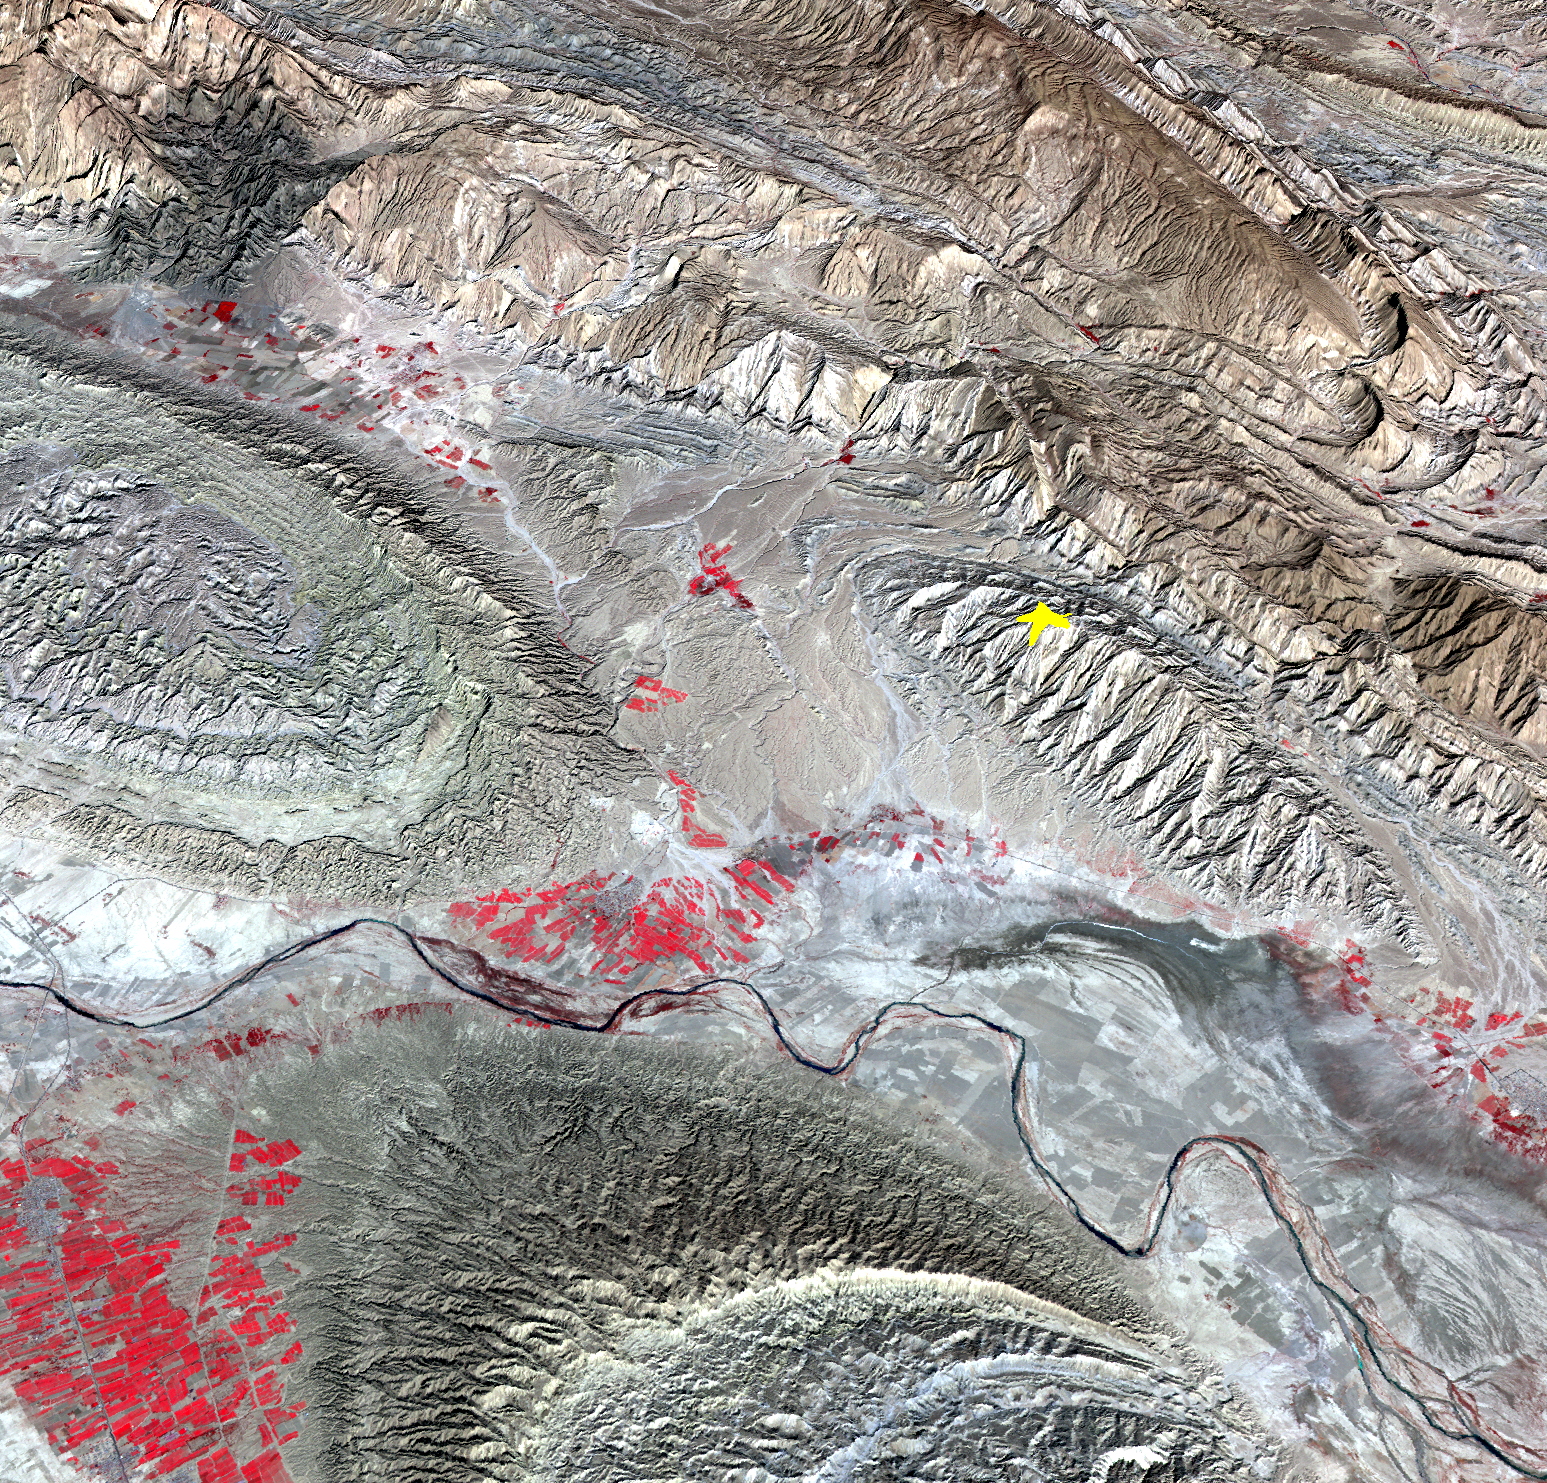

NASA Spacecraft Image Shows Location of Iranian Earthquake

On April 9, 2013 at 11:52 GMT, a magnitude 6.3 earthquake hit southwestern Iran’s Bushehr province near the town of Kaki. Preliminary information is that several villages have been destroyed and many people have died, as reported by BBC News. This perspective view of the region was acquired Nov. 17, 2012, by the Advanced Spaceborne Thermal Emission and Reflection Radiometer (ASTER) instrument on NASA’s Terra spacecraft. The location of the earthquake’s epicenter is marked with a yellow star. Vegetation is displayed in red; the vertical exaggeration of the topography is 2X. The image is centered near 28.5 degrees north latitude, 51.6 degrees east longitude.

With its 14 spectral bands from the visible to the thermal infrared wavelength region and its high spatial resolution of 15 to 90 meters (about 50 to 300 feet), ASTER images Earth to map and monitor the changing surface of our planet. ASTER is one of five Earth-observing instruments launched Dec. 18, 1999, on Terra. The instrument was built by Japan’s Ministry of Economy, Trade and Industry. A joint U.S./Japan science team is responsible for validation and calibration of the instrument and data products.

The broad spectral coverage and high spectral resolution of ASTER provides scientists in numerous disciplines with critical information for surface mapping and monitoring of dynamic conditions and temporal change. Example applications are: monitoring glacial advances and retreats; monitoring potentially active volcanoes; identifying crop stress; determining cloud morphology and physical properties; wetlands evaluation; thermal pollution monitoring; coral reef degradation; surface temperature mapping of soils and geology; and measuring surface heat balance.

The U.S. science team is located at NASA’s Jet Propulsion Laboratory, Pasadena, Calif. The Terra mission is part of NASA’s Science Mission Directorate, Washington, D.C.

Credit: NASA/GSFC/METI/ERSDAC/JAROS, and U.S./Japan ASTER Science Team